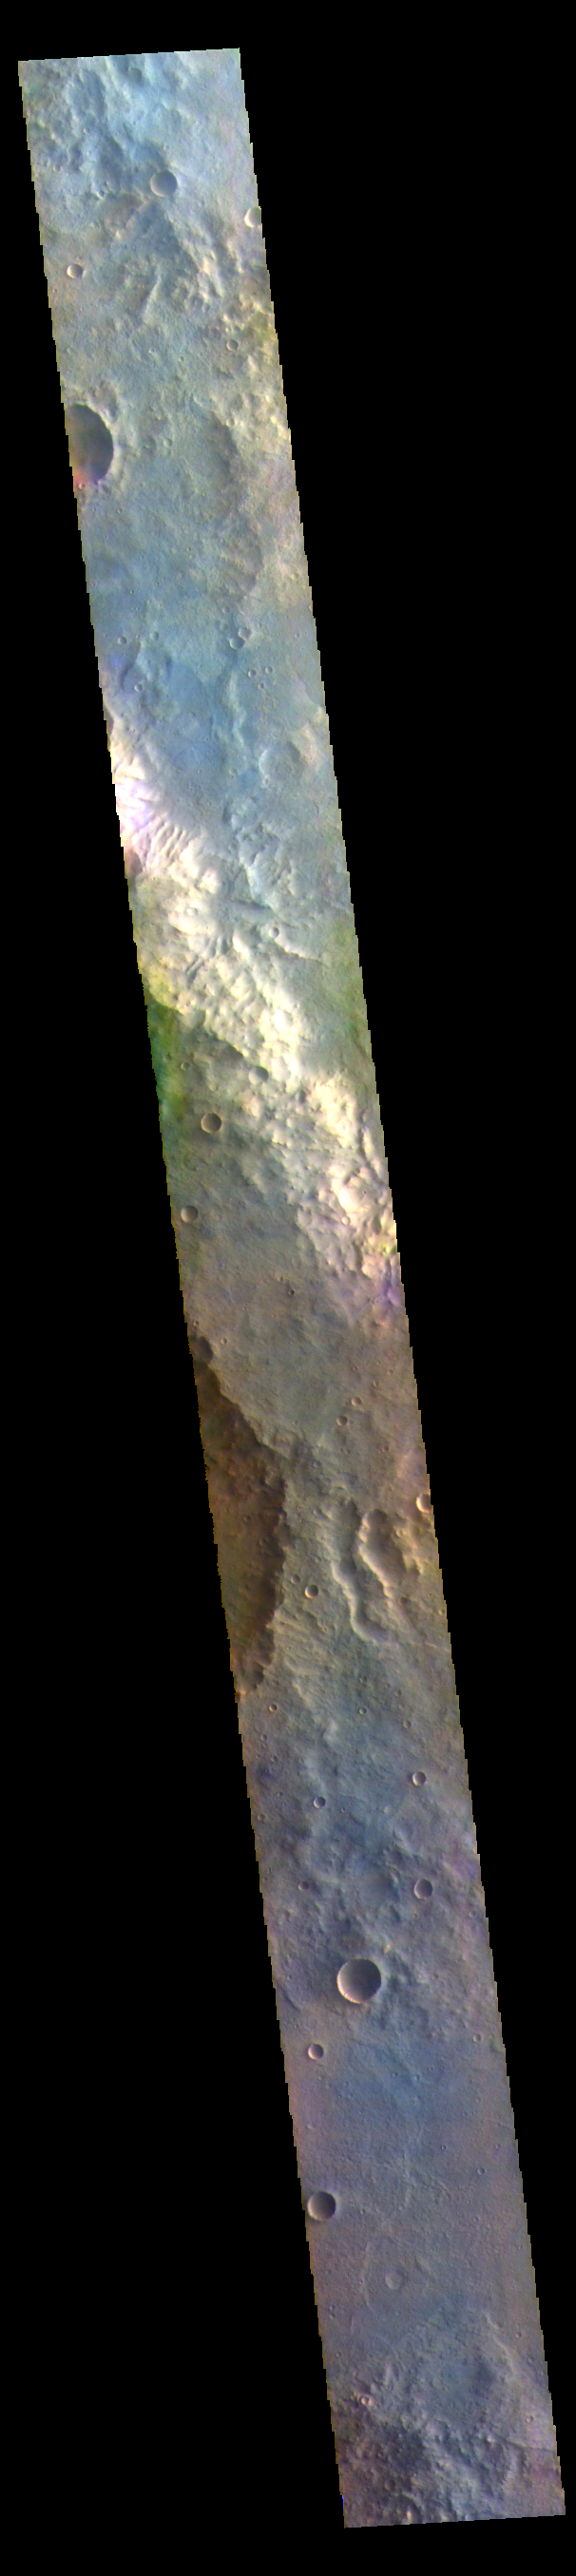

Oenotria Scopuli – False Color

The THEMIS VIS camera contains 5 filters. The data from different filters can be combined in multiple ways to create a false color image. These false color images may reveal subtle variations of the surface not easily identified in a single band image. Today’s false color image shows part of Oenotria Scopuli, which is the bright cliff in the center of the image. Oenotria Scopuli is located in Terra Sabaea.

The THEMIS VIS camera is capable of capturing color images of the Martian surface using five different color filters. In this mode of operation, the spatial resolution and coverage of the image must be reduced to accommodate the additional data volume produced from using multiple filters. To make a color image, three of the five filter images (each in grayscale) are selected. Each is contrast enhanced and then converted to a red, green, or blue intensity image. These three images are then combined to produce a full color, single image. Because the THEMIS color filters don’t span the full range of colors seen by the human eye, a color THEMIS image does not represent true color. Also, because each single-filter image is contrast enhanced before inclusion in the three-color image, the apparent color variation of the scene is exaggerated. Nevertheless, the color variation that does appear is representative of some change in color, however subtle, in the actual scene. Note that the long edges of THEMIS color images typically contain color artifacts that do not represent surface variation.

Credit: NASA/JPL-Caltech/ASU